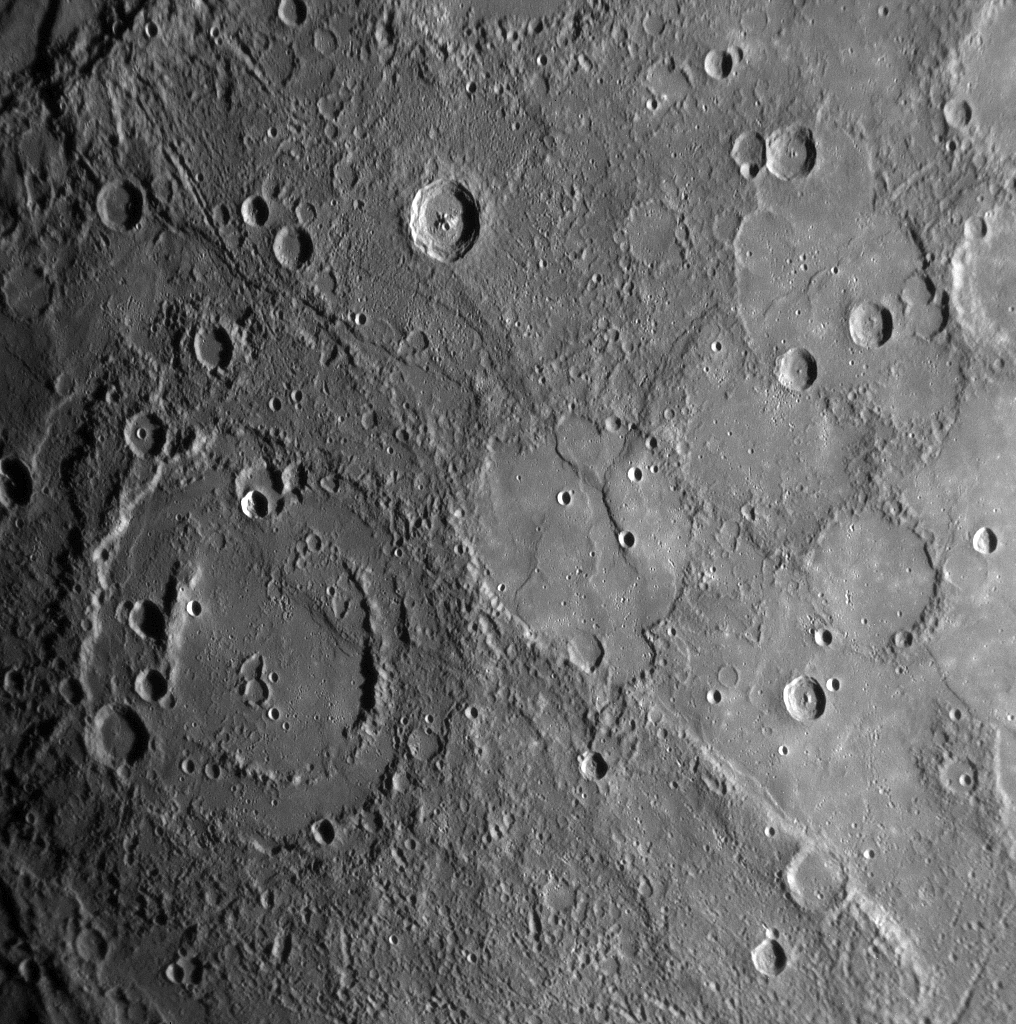

MESSENGER Reveals Mercury’s Geological History

Shortly following MESSENGER’s closest approach to Mercury on January 14, 2008, the spacecraft’s Narrow Angle Camera (NAC) on the Mercury Dual Imaging System (MDIS) instrument acquired this image as part of a mosaic that covers much of the sunlit portion of the hemisphere not viewed by Mariner 10. Images such as this one can be read in terms of a sequence of geological events and provide insight into the relative timing of processes that have acted on Mercury’s surface in the past.

The double-ringed crater pictured in the lower left of this image appears to be filled with smooth plains material, perhaps volcanic in nature. This crater was subsequently disrupted by the formation of a prominent scarp (cliff), the surface expression of a major crustal fault system, that runs alongside part of its northern rim and may have led to the uplift seen across a portion of the crater’s floor. A smaller crater in the lower right of the image has also been cut by the scarp, showing that the fault beneath the scarp was active after both of these craters had formed. The MESSENGER team is working to combine inferences about the timing of events gained from this image with similar information from the hundreds of other images acquired by MESSENGER to extend and refine the geological history of Mercury previously defined on the basis only of Mariner 10 images.

This MESSENGER image was taken from a distance of about 18,000 kilometers (11,000 miles) from the surface of Mercury, at 20:03 UTC, about 58 minutes after the closest approach point of the flyby. The region shown is about 500 kilometers (300 miles) across, and craters as small as 1 kilometer (0.6 mile) can be seen in this image.

Mission Elapsed Time (MET) of image: 108828359

These images are from MESSENGER, a NASA Discovery mission to conduct the first orbital study of the innermost planet, Mercury. For information regarding the use of images, see the MESSENGER image use policy.

Credit: NASA/Johns Hopkins University Applied Physics Laboratory/Carnegie Institution of Washington